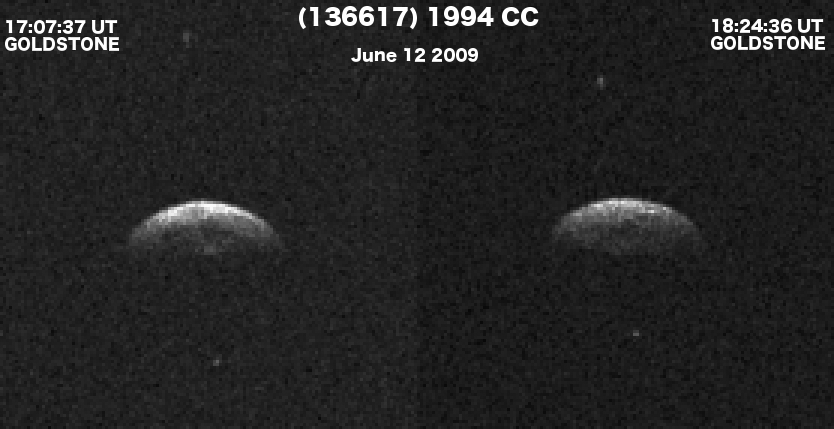

Triple Asteroid System Triples Asteroid Observers Interest

Click on the animation for larger view

These Goldstone radar images show triple asteroid 1994 CC, which consists of a central object approximately 700 meters (2,300 feet) in diameter and two smaller moons, each about 50 meters (164 feet) in diameter, that orbit the central body.

The two images, obtained on June 12, 2009, show how the positions of the two small moons changed during the 77 minutes that elapsed between images. The images have a resolution of 19 meters/pixel.

In the accompanying animation, the counterclockwise rotation by the main body is evident as well as the relative motion of its two satellites. Preliminary analysis of the images suggests that the main body has a rounded, possibly spheroidal shape.

The radar team collaborators on the project are Chris Magri, University of Maine at Farmington; Ellen S. Howell and Patrick A. Taylor, Arecibo Observatory, Puerto Rico; Jon D. Giorgini, NASA’s Jet Propulsion Laboratory/California Institute of Technology, Pasadena; Jean-Luc Margot, University of California Los Angeles; Michael W. Busch,Caltech; Michael K. Shepard, Bloomsburg University, Pa. and Lynn M. Carter, Smithsonian Institution, Washington.

Credit: NASA/JPL/GSSR